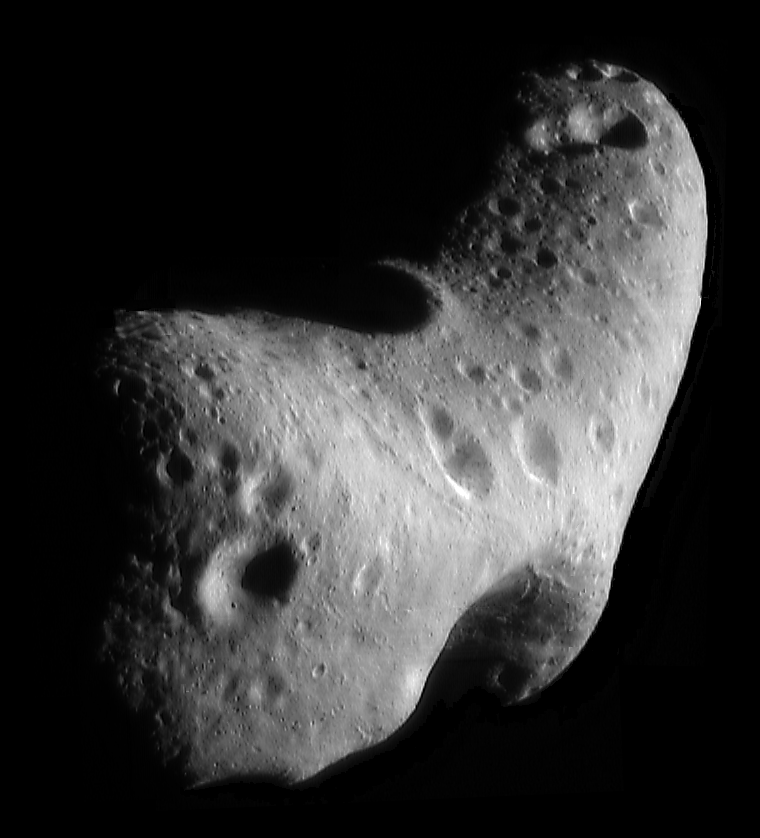

Mosaic of Eros’ Northern Hemisphere

While NEAR Shoemaker orbits Eros, the asteroid appears too large for the camera’s field of view. In order to get a complete view of the surface from a particular vantage point, several images are mosaiced. To do this, the digital images returned by the spacecraft are draped over a computer model of the asteroid’s shape.

This spectacular view — looking down on the north polar region — was constructed from six images taken February 29, 2000, from an orbital altitude of about 200 kilometers (124 miles). This vantage point highlights the major physiographic features of the northern hemisphere: the saddle seen at the bottom; the 5.3-kilometer (3.3-mile) diameter crater at the top; and a major ridge system running between the two features that spans at least one-third of the asteroid’s circumference.

Built and managed by The Johns Hopkins University Applied Physics Laboratory, Laurel, Maryland, NEAR was the first spacecraft launched in NASA’s Discovery Program of low-cost, small-scale planetary missions. See the NEAR web page at http://near.jhuapl.edu/ for more details.

Credit: NASA/JPL/JHUAPL